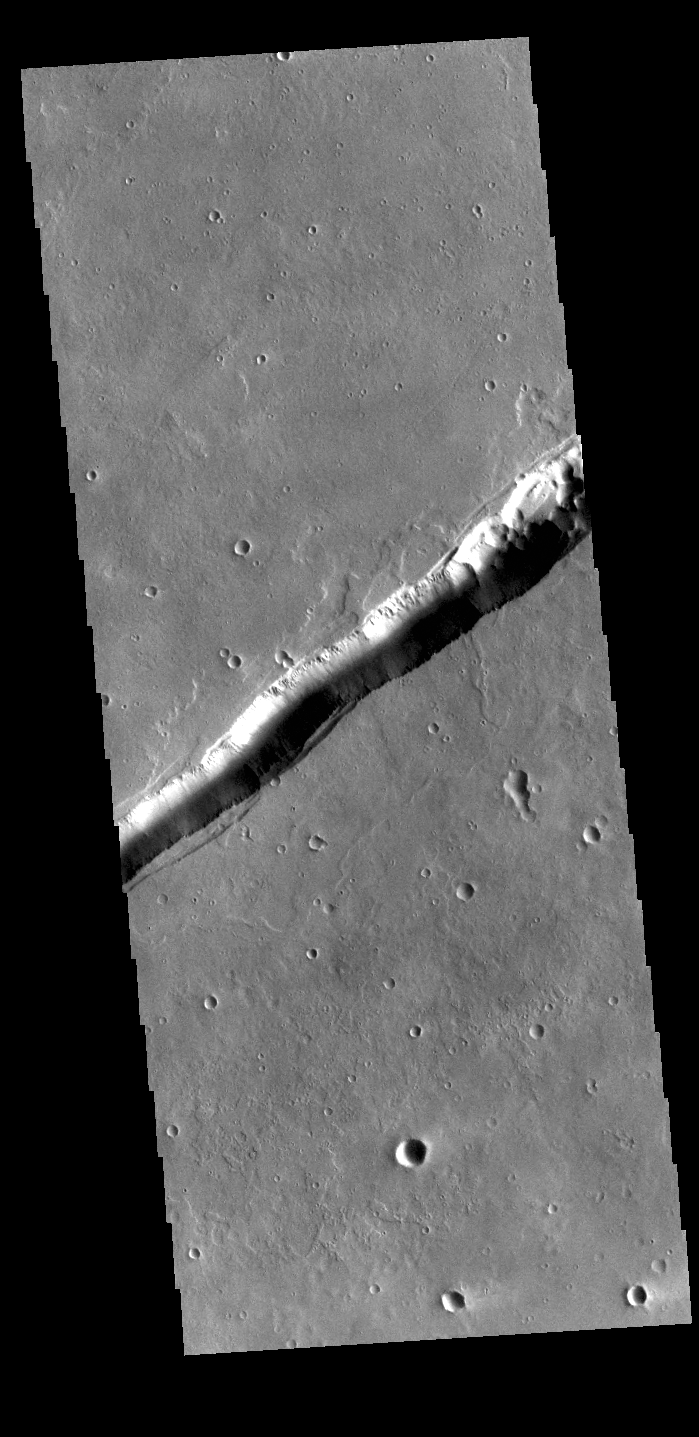

Labeatis Fossae

The linear feature in this VIS image is part of Labeatis Fossae. Fossae are linear depressions, most often caused by extensional tectonic forces pulling the crust apart and allowing material to slide downward between bounding faults. In regions of volcanic flows, the depression may be caused by roof collapse into an underlying void left by a lava tube. As this feature is located in the Tharsis volcanic region, it is likely that this feature was primarily created by volcanic collapse rather tectonic stress.

Credit: NASA/JPL-Caltech/ASU